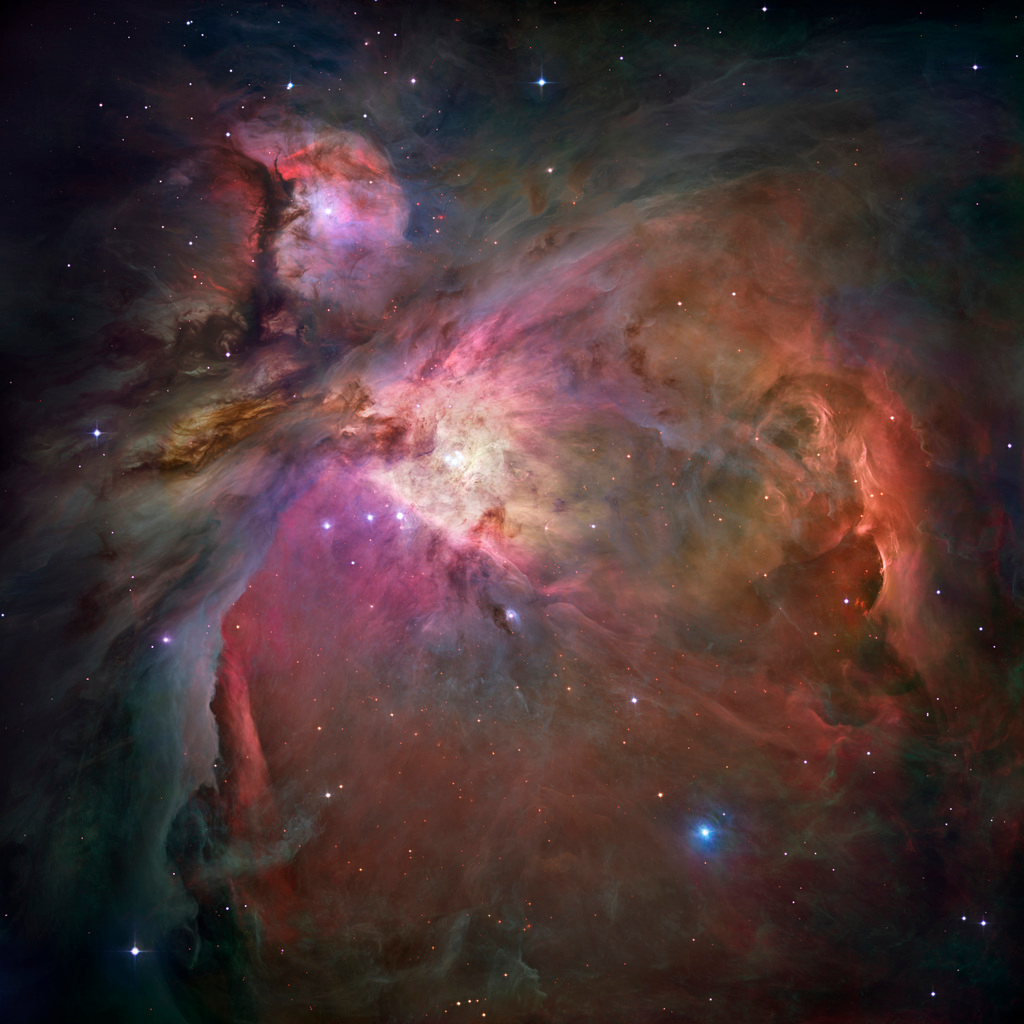

Hubble's sharpest view of the Orion Nebula

This dramatic image offers a peek inside a cavern of roiling dust and gas where thousands of stars are forming. The image, taken by the Advanced Camera for Surveys (ACS) aboard NASA's Hubble Space Telescope, represents the sharpest view ever taken of this region, called the Orion Nebula. More than 3,000 stars of various sizes appear in this image. Some of them have never been seen in visible light. These stars reside in a dramatic dust-and-gas landscape of plateaus, mountains, and valleys that are reminiscent of the Grand Canyon.

The Orion Nebula is a picture book of star formation, from the massive, young stars that are shaping the nebula to the pillars of dense gas that may be the homes of budding stars. The bright central region is the home of the four heftiest stars in the nebula. The stars are called the Trapezium because they are arranged in a trapezoid pattern. Ultraviolet light unleashed by these stars is carving a cavity in the nebula and disrupting the growth of hundreds of smaller stars. Located near the Trapezium stars are stars still young enough to have disks of material encircling them. These disks are called protoplanetary disks or "proplyds" and are too small to see clearly in this image. The disks are the building blocks of solar systems.

The bright glow at upper left is from M43, a small region being shaped by a massive, young star's ultraviolet light. Astronomers call the region a miniature Orion Nebula because only one star is sculpting the landscape. The Orion Nebula has four such stars. Next to M43 are dense, dark pillars of dust and gas that point toward the Trapezium. These pillars are resisting erosion from the Trapezium's intense ultraviolet light. The glowing region on the right reveals arcs and bubbles formed when stellar winds - streams of charged particles ejected from the Trapezium stars - collide with material.

The faint red stars near the bottom are the myriad brown dwarfs that Hubble spied for the first time in the nebula in visible light. Sometimes called "failed stars," brown dwarfs are cool objects that are too small to be ordinary stars because they cannot sustain nuclear fusion in their cores the way our Sun does. The dark red column, below, left, shows an illuminated edge of the cavity wall.

The Orion Nebula is 1,500 light-years away, the nearest star-forming region to Earth. Astronomers used 520 Hubble images, taken in five colors, to make this picture. They also added ground-based photos to fill out the nebula. The ACS mosaic covers approximately the apparent angular size of the full moon.

The Orion observations were taken between 2004 and 2005.

Credit: NASA, ESA, M. Robberto ( Space Telescope Science Institute/ESA) and the Hubble Space Telescope Orion Treasury Project Team